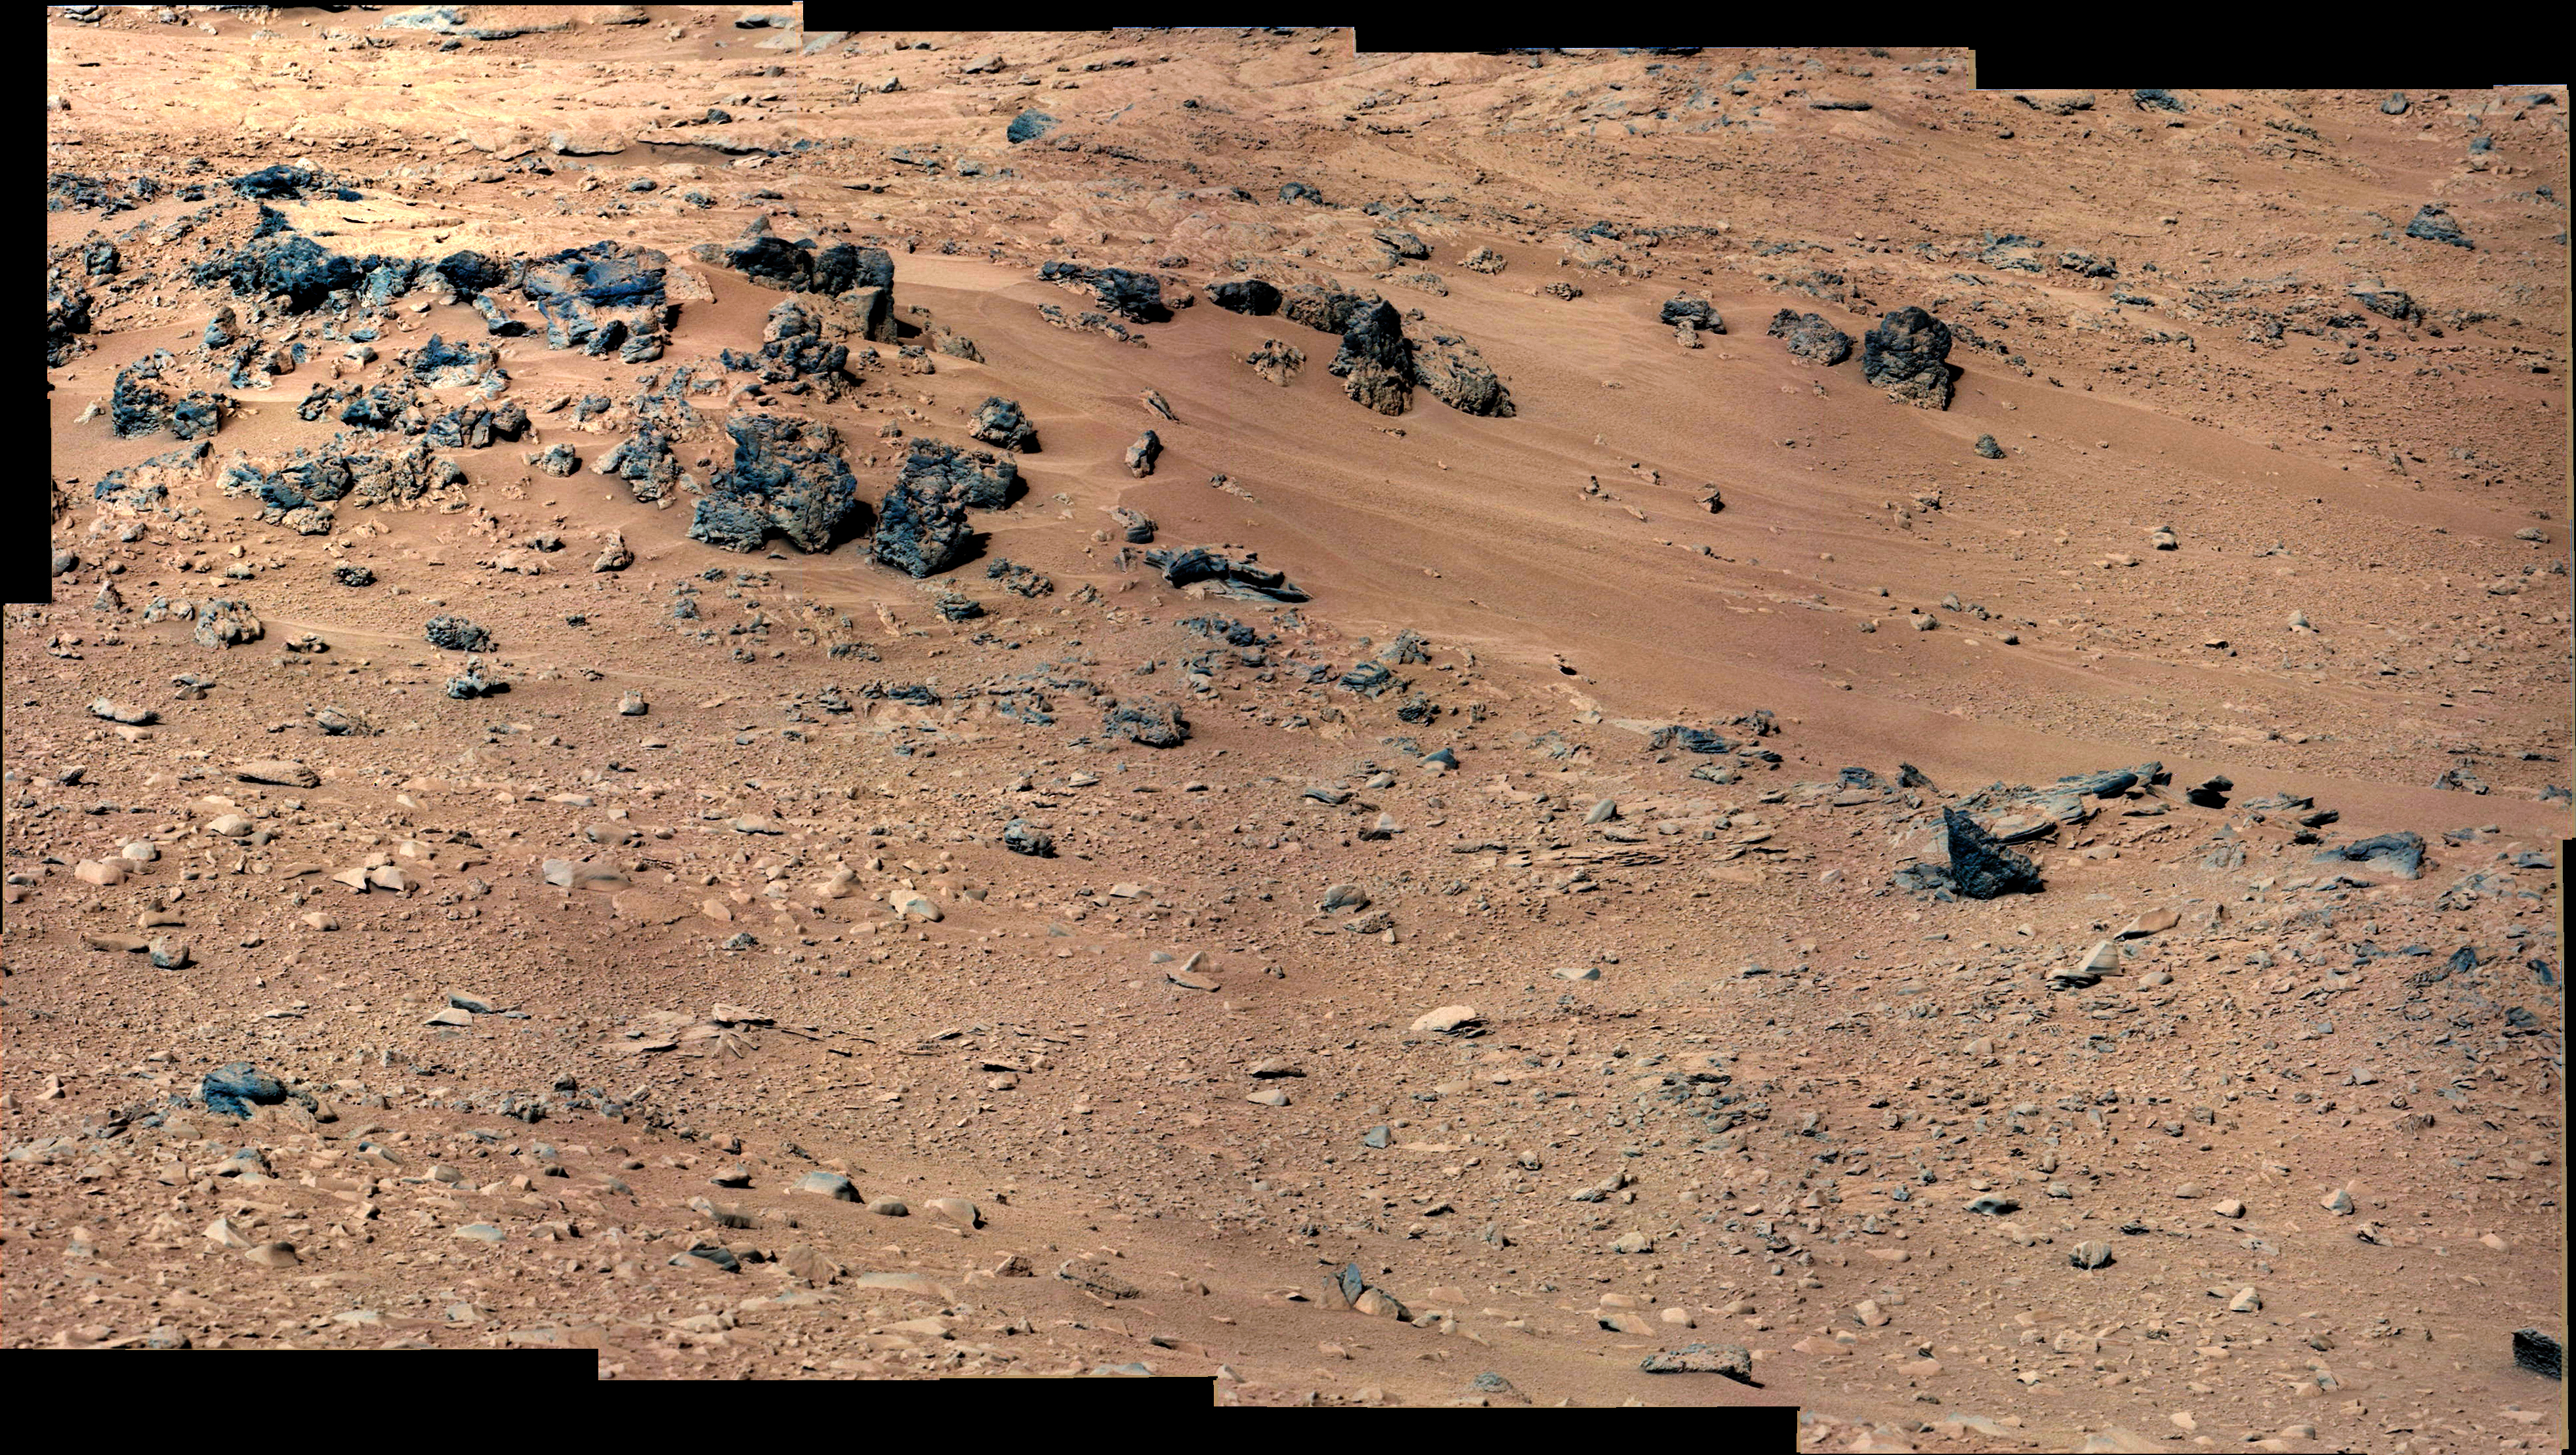

‘Rocknest’ From Sol 52 Location

This patch of windblown sand and dust downhill from a cluster of dark rocks is the “Rocknest” site, which has been selected as the likely location for first use of the scoop on the arm of NASA’s Mars rover Curiosity. This view is a mosaic of images taken by the telephoto right-eye camera of the Mast Camera (Mastcam) during the 52nd Martian day, or sol, of the mission (Sept. 28, 2012), four sols before the rover arrived at Rocknest. The Rocknest patch is about 8 feet by 16 feet (1.5 meters by 5 meters).

Scientists white-balanced the color in this view to show the Martian scene as it would appear under the lighting conditions we have on Earth, which helps in analyzing the terrain.

JPL manages the Mars Science Laboratory/Curiosity for NASA’s Science Mission Directorate in Washington. The rover was designed, developed and assembled at JPL, a division of the California Institute of Technology in Pasadena.

Credit: NASA/JPL-Caltech/MSSS